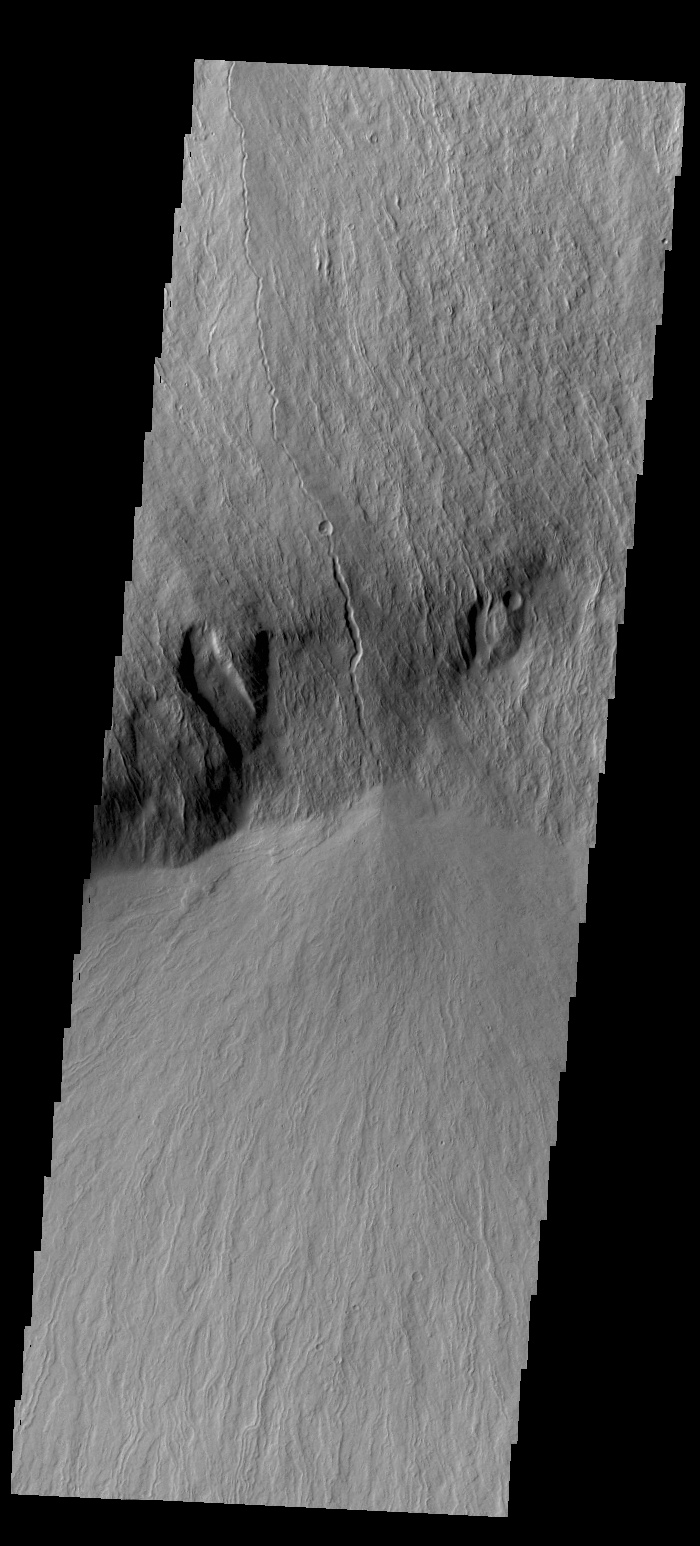

Olympus Rupes

Olympus Mons is surrounded by a steep escarpment called Olympus Rupes. Today’s VIS image shows this escarpment and lava flows that plunged over it.

Credit: NASA/JPL/ASU